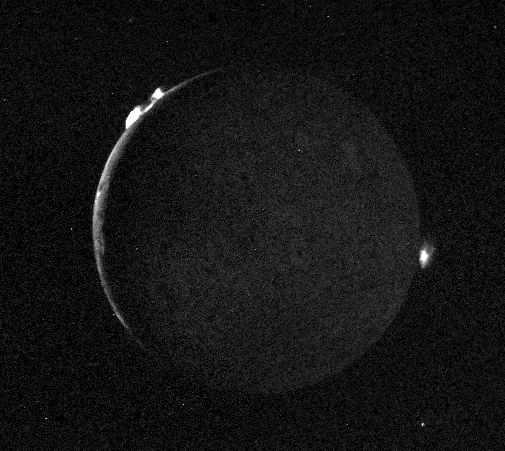

Io – Crescent with Plumes

Voyager 2 took this picture of Io July 10, 1979, from a range of 1.2 million kilometers (750,000 miles). It was one of the last of an extensive sequence of “volcano watch” pictures planned as a time lapse study of the nearest of Jupiter’s Galilean satellites. The sunlit crescent of Io is seen at the left, and the night side illuminated by light reflected from Jupiter can also be seen. Three volcanic eruption plumes are visible on the limb. All three were previously seen by Voyager 1. On the bright limb Plume 5 (upper) and Plume 6 (lower) are about 100 kilometers high, while Plume 2 on the dark limb is about 185 kilometers high and 325 kilometers wide. The dimensions of Plume 2 are about 1 1/2 times greater than during the Voyager 1 encounter, indicating that the intensity of the eruptions has increased during the four-month time interval between the Voyager encounters. The three volcanic eruptions and at least three others have apparently been active at roughly the same intensity or greater for a period of at least four months.

Credit: NASA/JPL